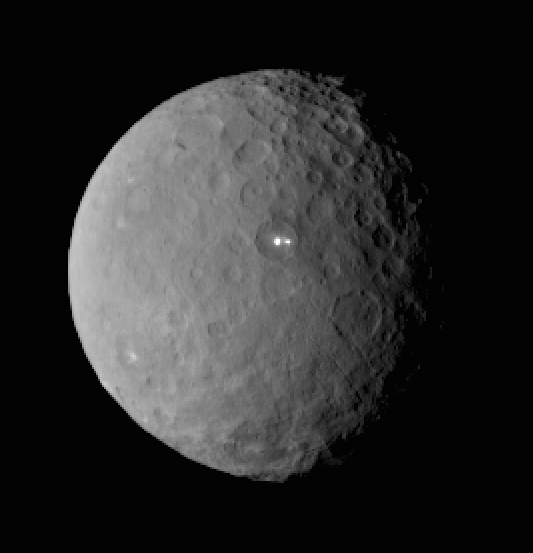

Bright Spot on Ceres Has Dimmer Companion

This image was taken by NASA’s Dawn spacecraft of dwarf planet Ceres on Feb. 19 from a distance of nearly 29,000 miles (46,000 kilometers). It shows that the brightest spot on Ceres has a dimmer companion, which apparently lies in the same basin.

Dawn is due to be captured into orbit around Ceres on March 6.

Dawn’s mission is managed by NASA’s Jet Propulsion Laboratory, Pasadena, California, for NASA’s Science Mission Directorate in Washington. Dawn is a project of the directorate’s Discovery Program, managed by NASA’s Marshall Space Flight Center in Huntsville, Alabama. The University of California, Los Angeles, is responsible for overall Dawn mission science. Orbital ATK, Inc., in Dulles, Virginia, designed and built the spacecraft. The German Aerospace Center, the Max Planck Institute for Solar System Research, the Italian Space Agency and the Italian National Astrophysical Institute are international partners on the mission team.

Credit: NASA/JPL-Caltech/UCLA/MPS/DLR/IDA